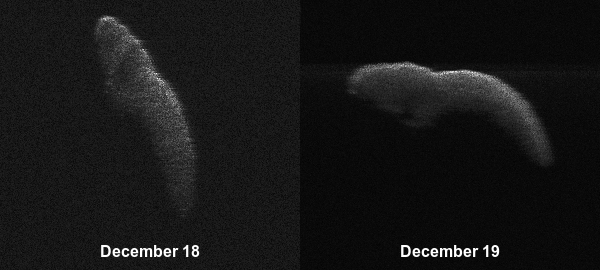

Asteroid 2003 SD220

Annotated Image

These two radar images of near-Earth asteroid 2003 SD220 were obtained on Dec. 18 and 19 by coordinating observations with the Arecibo Observatory’s 1,000-foot (305-meter) antenna in Puerto Rico and the National Science Foundation’s (NSF) 330-foot (100-meter) Green Bank Telescope in West Virginia. The radar images reveal the asteroid is at least one mile (1.6 kilometers) long.

Credit: NASA/Arecibo/USRA/UCF/GBO/NSF